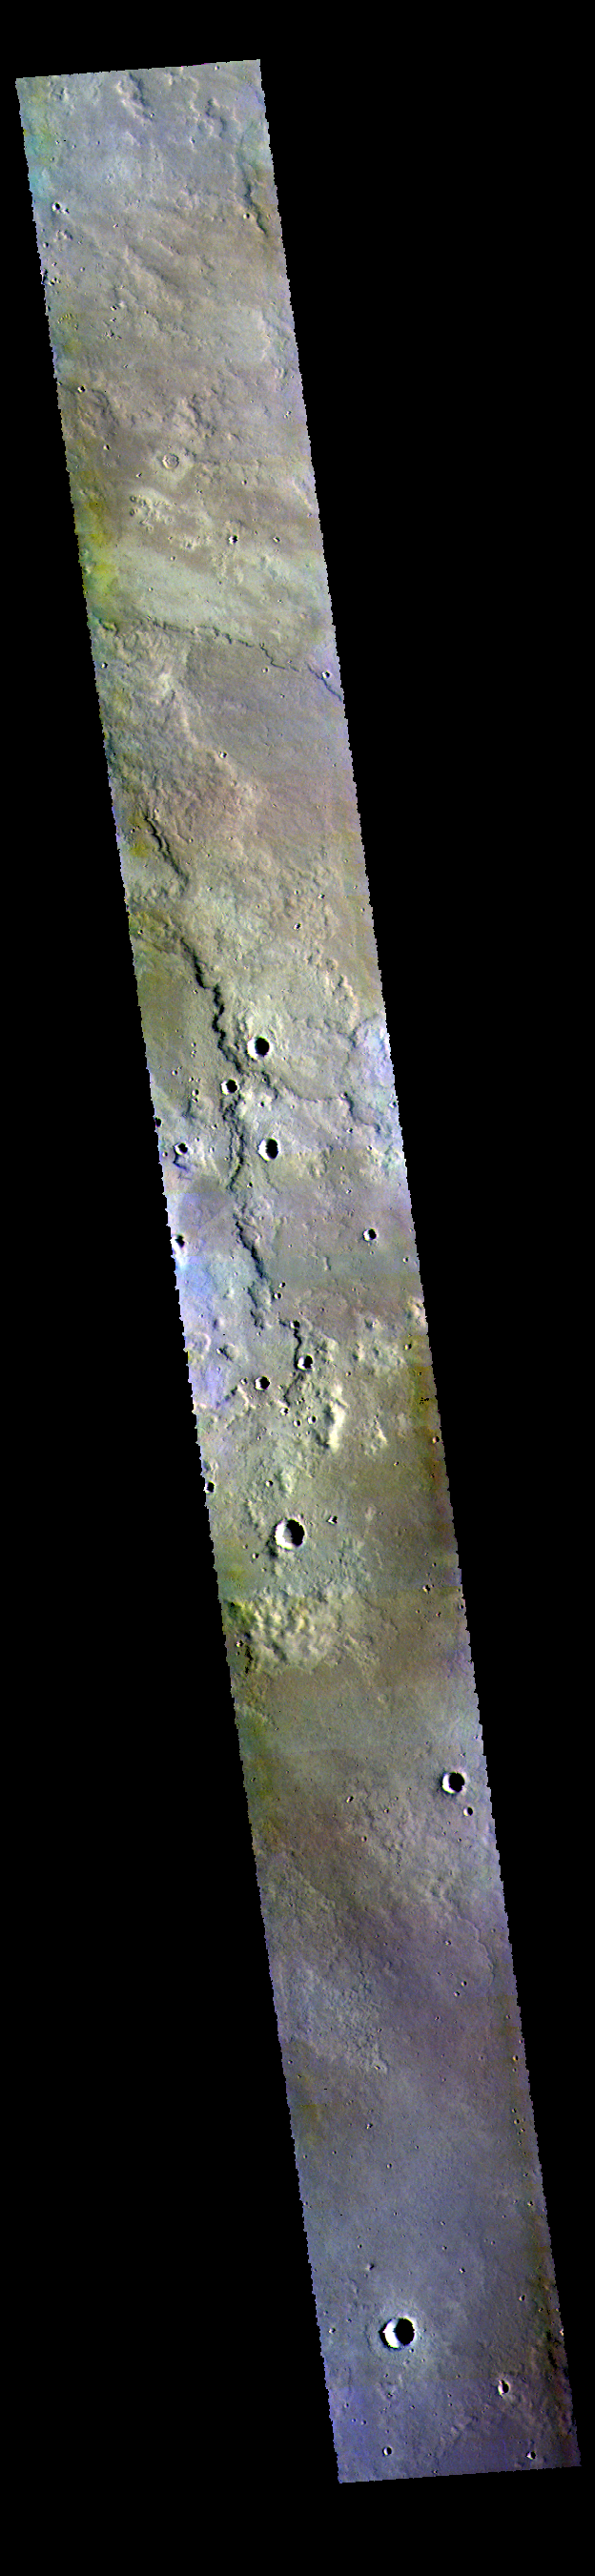

Plains – False Color

This VIS image shows the plains to the east of Hecates Tholus.

The THEMIS VIS camera contains 5 filters. The data from different filters can be combined in multiple ways to create a false color image. These false color images may reveal subtle variations of the surface not easily identified in a single band image.

Credit: NASA/JPL-Caltech/ASU